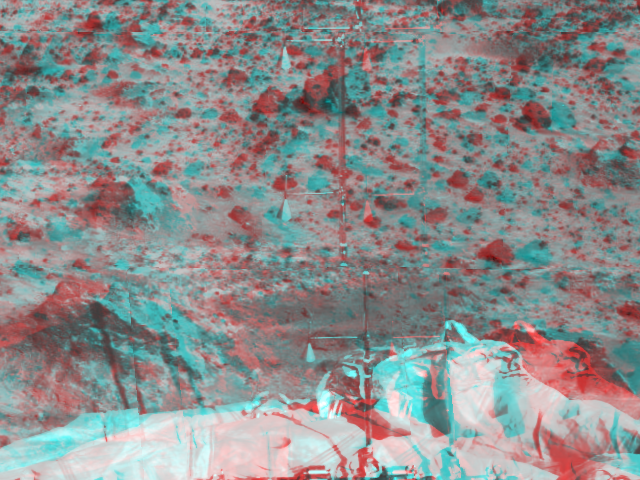

ASI/MET – 3-D

The Atmospheric Structure Instrument/Meteorology Package (ASI/MET) is the mast and windsocks at the center of this color image, taken in stereo by the Imager for Mars Pathfinder (IMP) on Sol 3. The instrument appears in two different sections due to image parallax. The ASI/MET is an engineering subsytem that acquired atmospheric data during Pathfinder’s descent, and will continue to get more data through the entire landed mission. The windsocks are seen pointing almost completely up, representing little wind movement at the three locations of the windsocks. A rock at left holds a shadow of the ASI/MET, indicating the sun’s position is at the rear right. Portions of a lander petal and deflated airbag are visible, in addition to several rocks of varying sizes in the distance.

Mars Pathfinder is the second in NASA’s Discovery program of low-cost spacecraft with highly focused science goals. The Jet Propulsion Laboratory, Pasadena, CA, developed and manages the Mars Pathfinder mission for NASA’s Office of Space Science, Washington, D.C. JPL is an operating division of the California Institute of Technology (Caltech). The Imager for Mars Pathfinder (IMP) was developed by the University of Arizona Lunar and Planetary Laboratory under contract to JPL. Peter Smith is the Principal Investigator.

Click below to see the left and right views individually.

Left
Right
Photojournal note: Sojourner spent 83 days of a planned seven-day mission exploring the Martian terrain, acquiring images, and taking chemical, atmospheric and other measurements. The final data transmission received from Pathfinder was at 10:23 UTC on September 27, 1997. Although mission managers tried to restore full communications during the following five months, the successful mission was terminated on March 10, 1998.

Credit: NASA/JPL